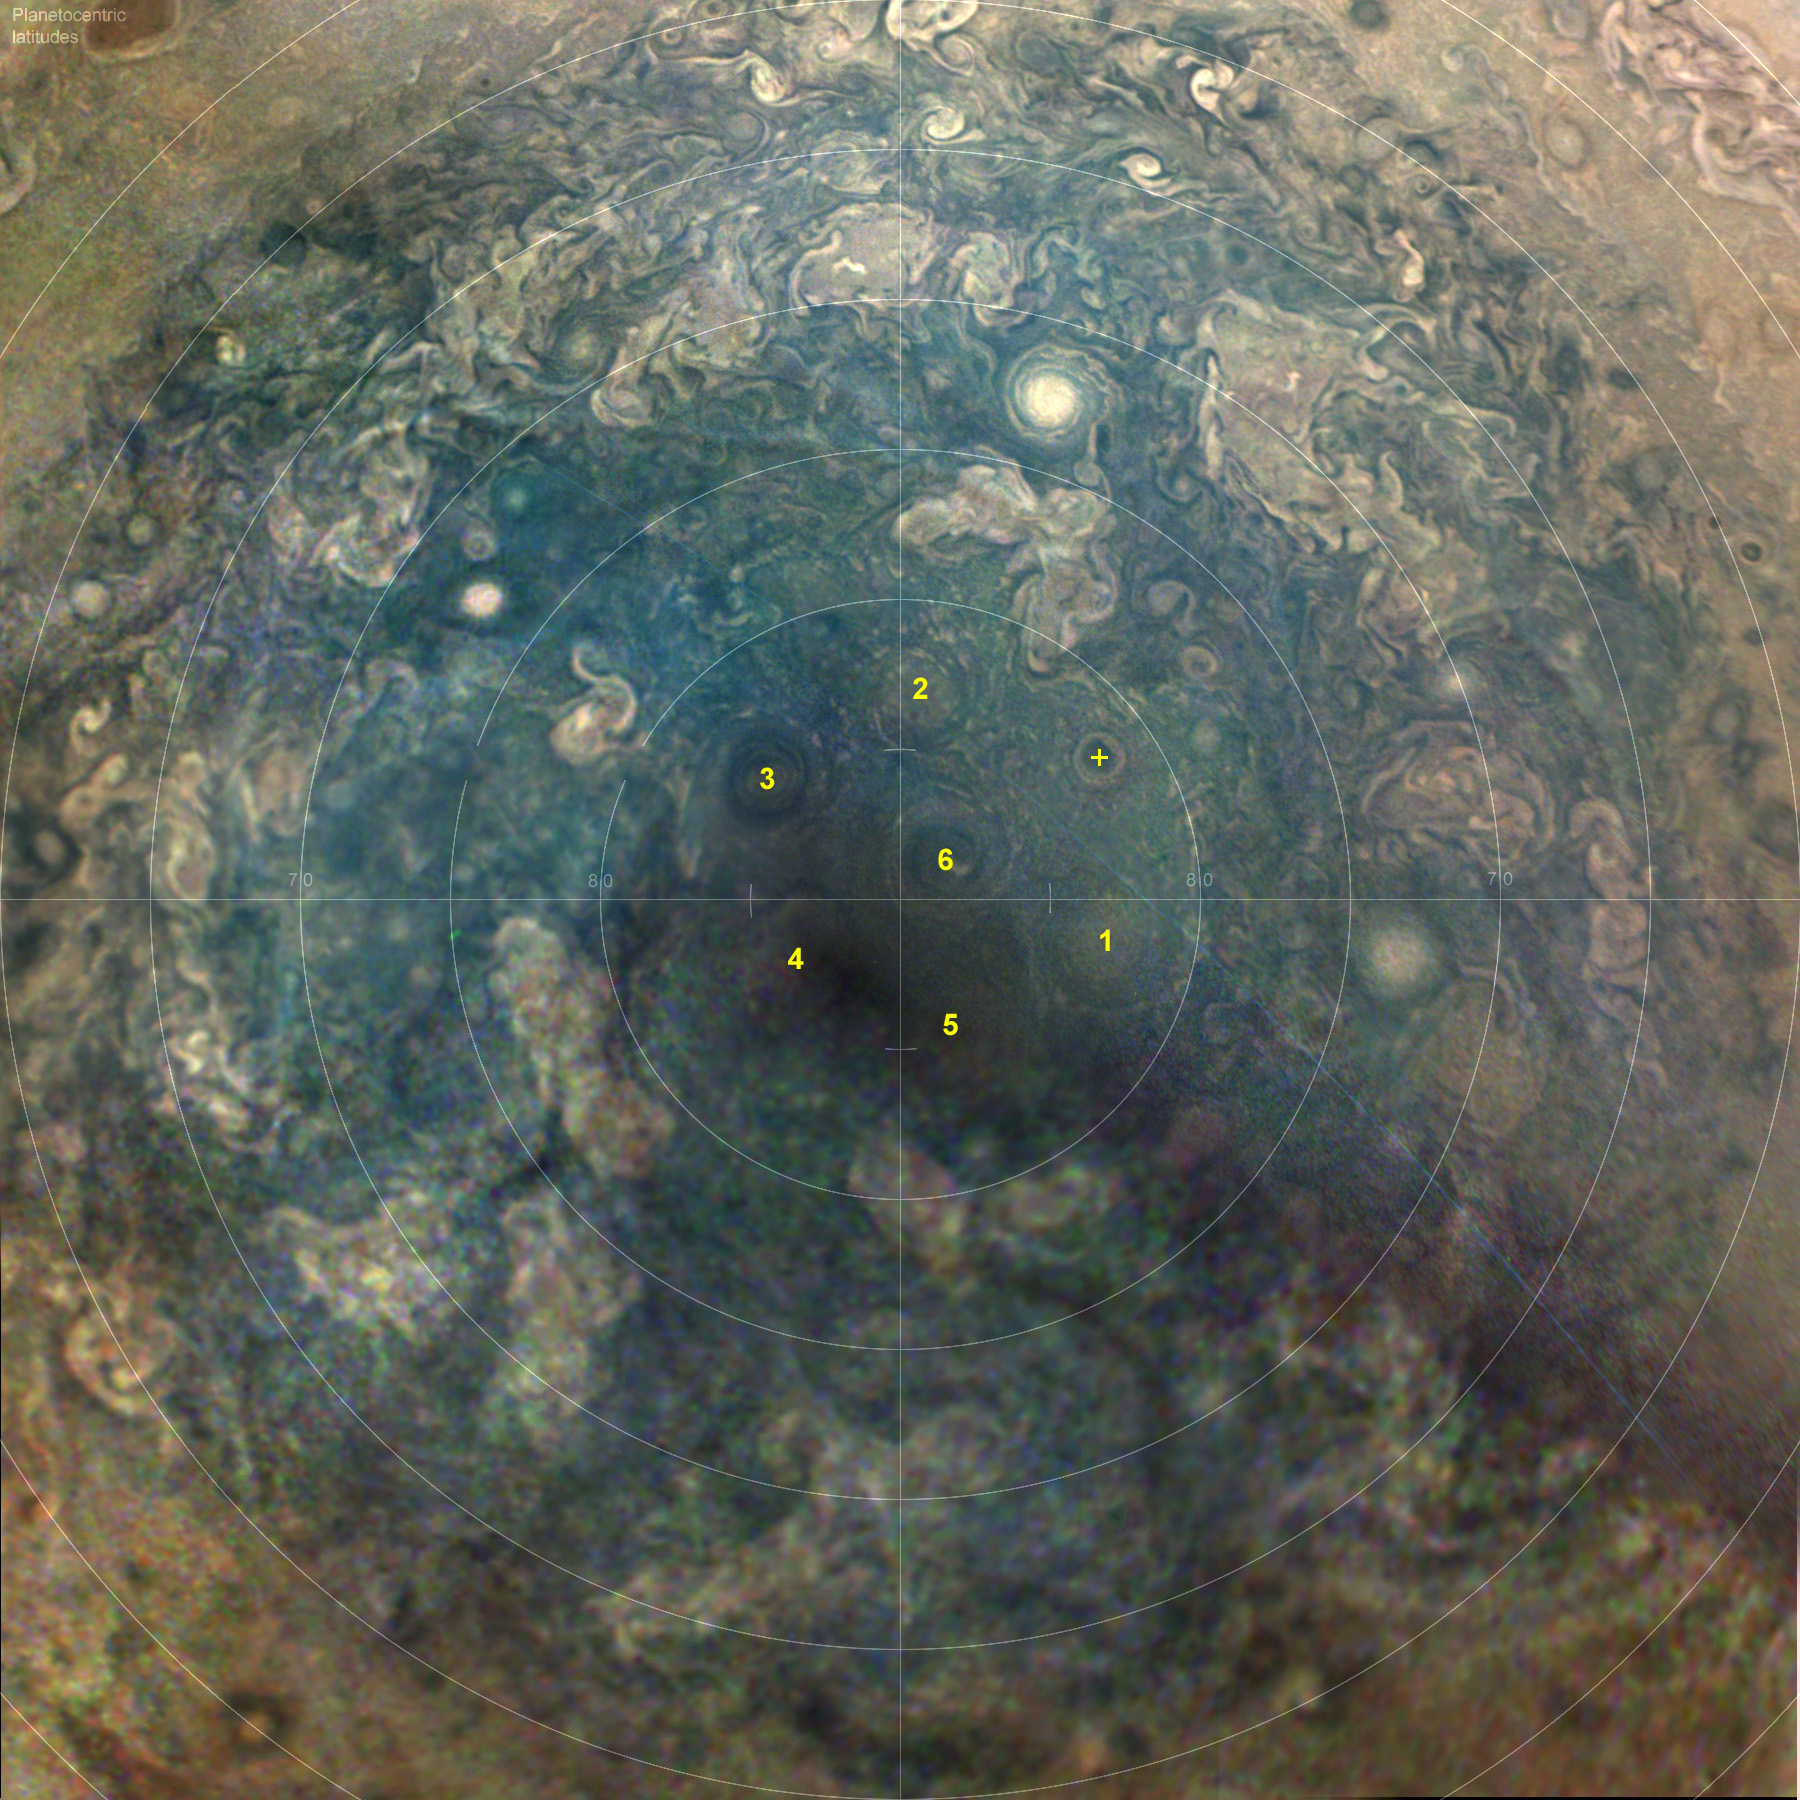

A Sixth Cyclone Has Joined the Configuration of Circumpolar Cyclones at Jupiter’s South Pole

Figure 1

A series of JunoCam images from Juno’s 23rd close pass by Jupiter (Perijove 23) on Nov. 3, 2019 has revealed a sixth circumpolar cyclone in the cluster around Jupiter’s south pole. A single cyclone is located close to the geographic south pole, and until now it has been surrounded by five cyclones. The five cyclones were discovered in images acquired early in the Juno mission, but their positioning was never a perfect pentagon. There was always a gap between cyclones 1 and 2 that varied in extent. Now number six has drifted into that gap, forming a nearly-perfect pentagon. The new cyclone had been observed previously nearby.

Close examination at high resolution (figure 1) reveals cyclonic motion in the dark center. The dark core is 870 miles (1,400 kilometers across), with the bright outer ring at 1,200 miles (2,000 kilometers) in diameter.

Will it stay or drift out again? Scientists are looking forward to seeing images from the next close pass!

Credit: NASA/JPL-Caltech/SwRI/MSSS